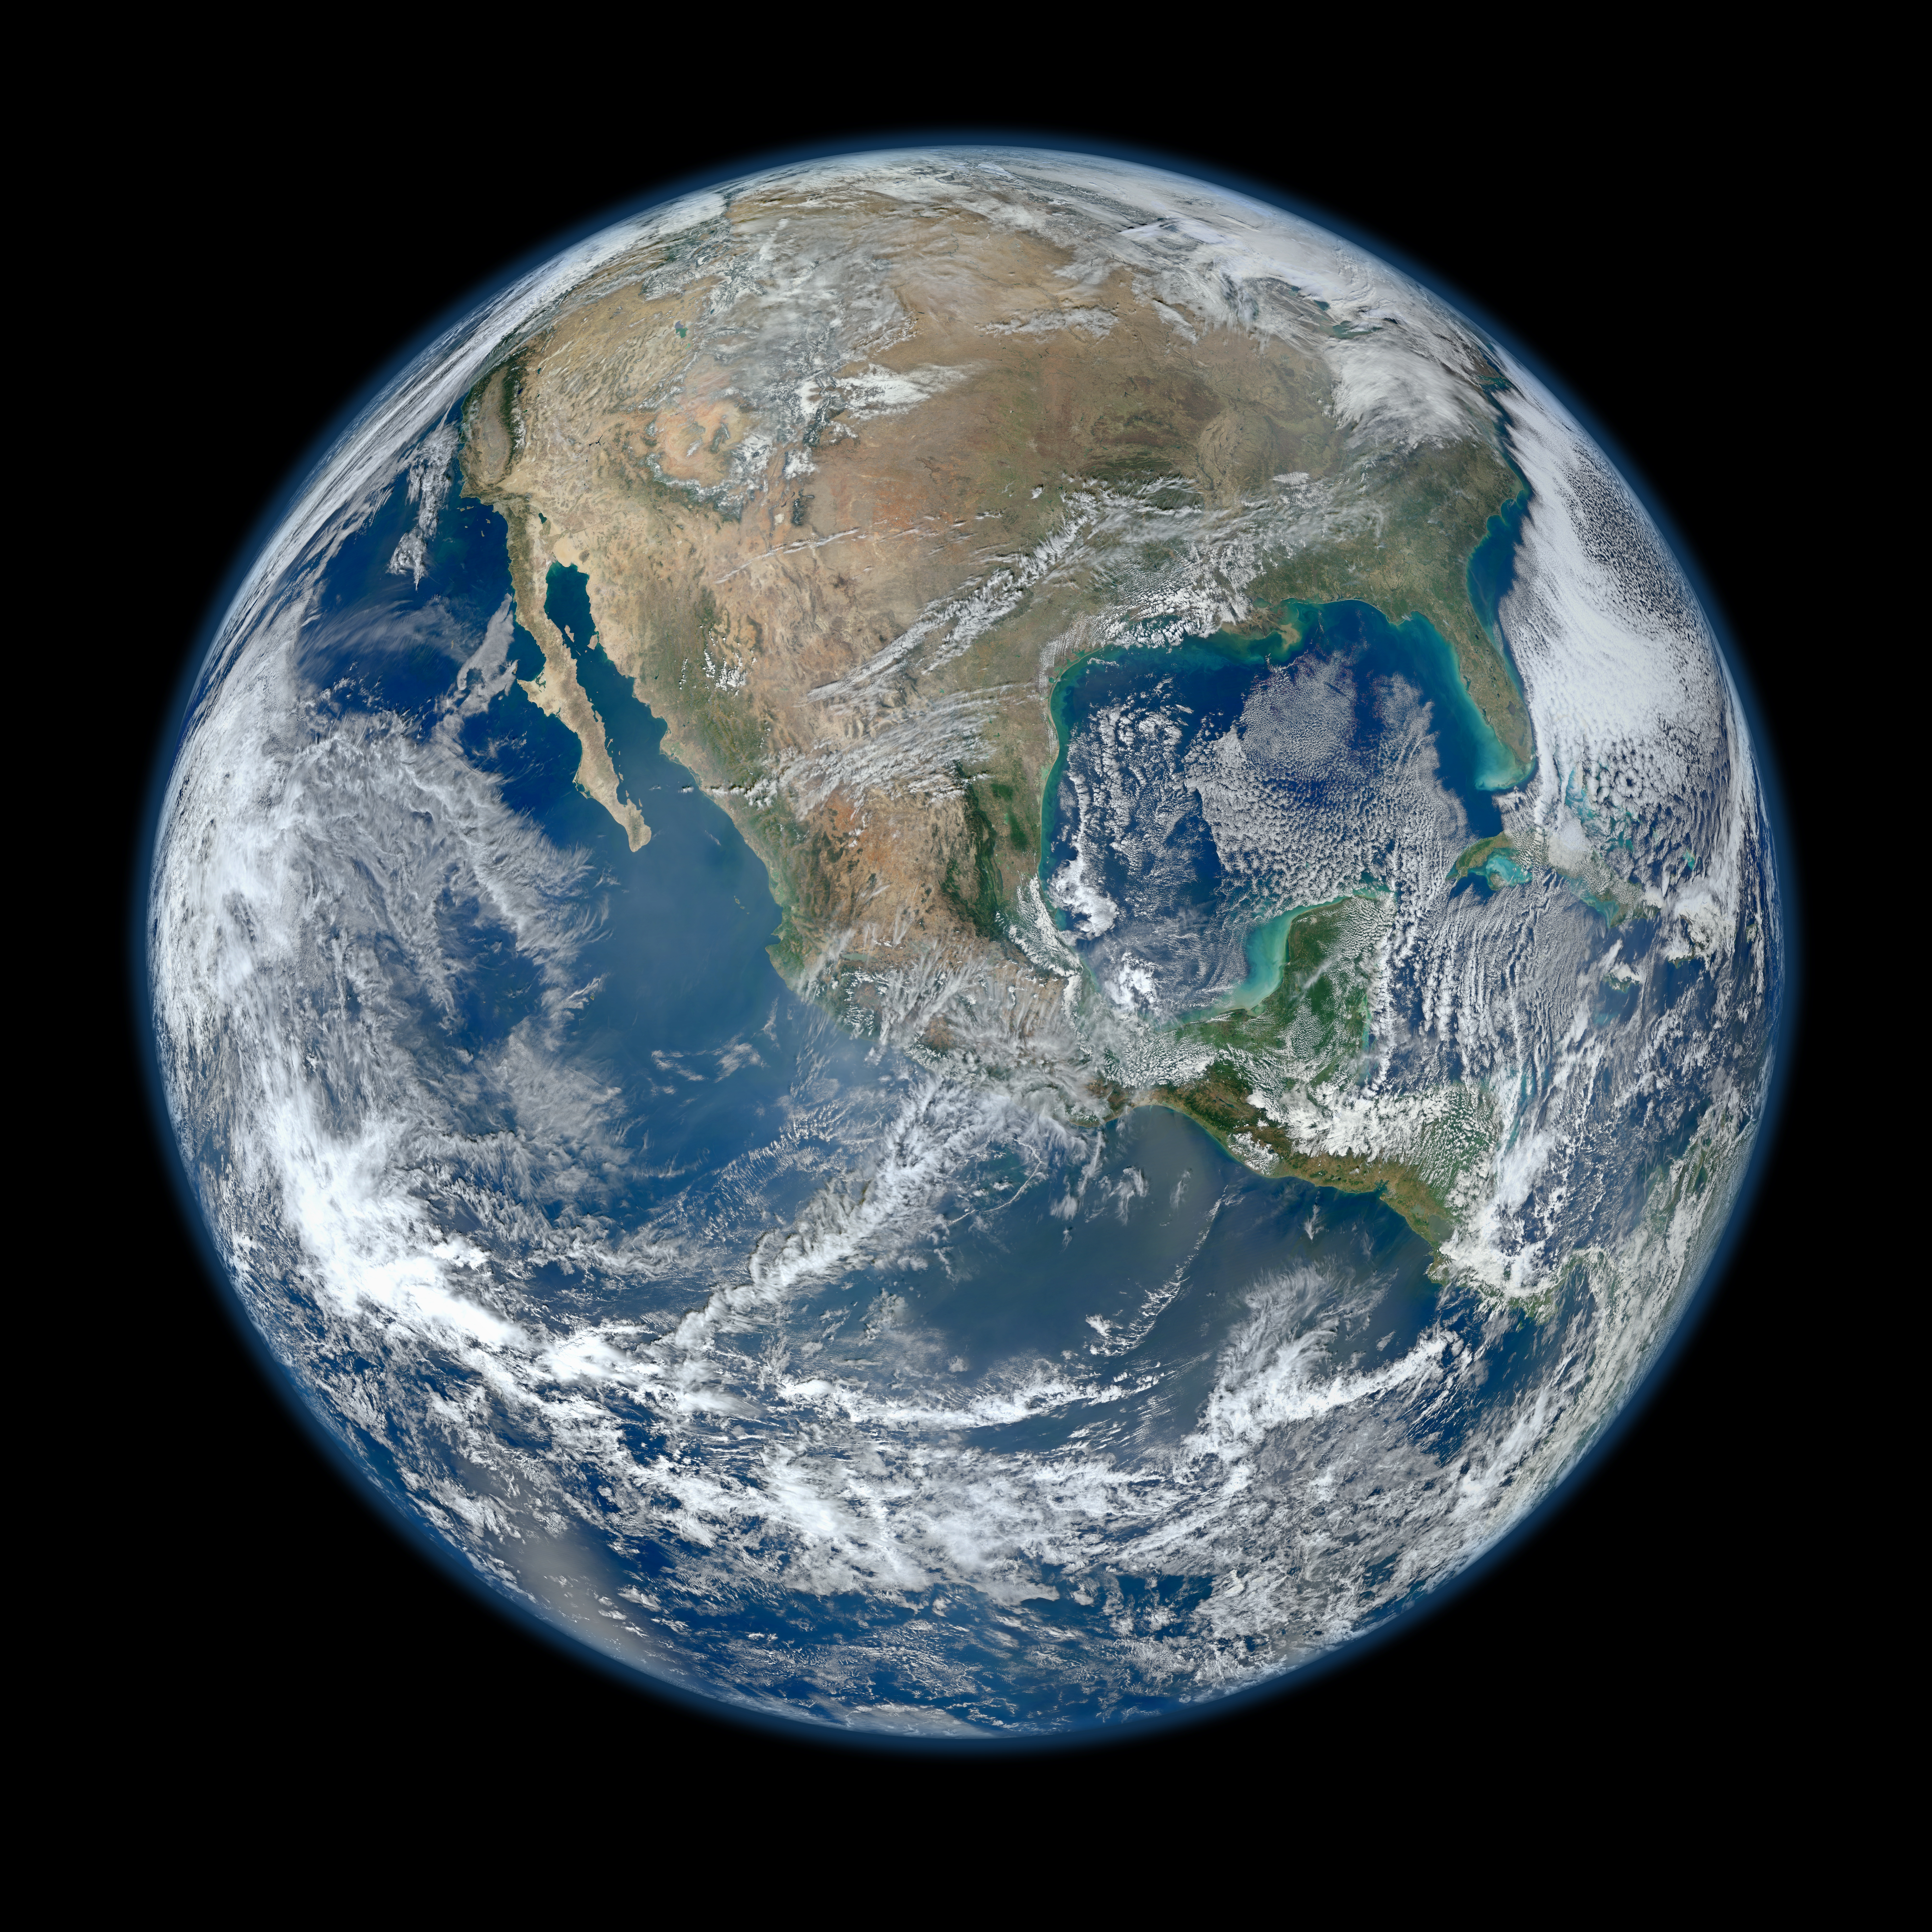

Earth

Behold one of the more detailed images of the Earth yet created. This Blue Marble Earth montage shown above — created from photographs taken by the Visible/Infrared Imager Radiometer Suite (VIIRS) instrument on board the new Suomi NPP satellite — shows many stunning details of our home planet. The Suomi NPP satellite was launched last October and renamed last week after Verner Suomi, commonly deemed the father of satellite meteorology. The composite was created from the data collected during four orbits of the robotic satellite taken earlier this month and digitally projected onto the globe. Many features of North America and the Western Hemisphere are particularly visible on a high resolution version of the image. Previously, several other Blue Marble Earth images have been created, some at even higher resolution.

Photojournal Note: The full resolution TIFF and JPEG may be too large to view from a browser; they can be downloaded onto your desktop by right-clicking on the links above and viewed with image viewing software.

Credit: NASA